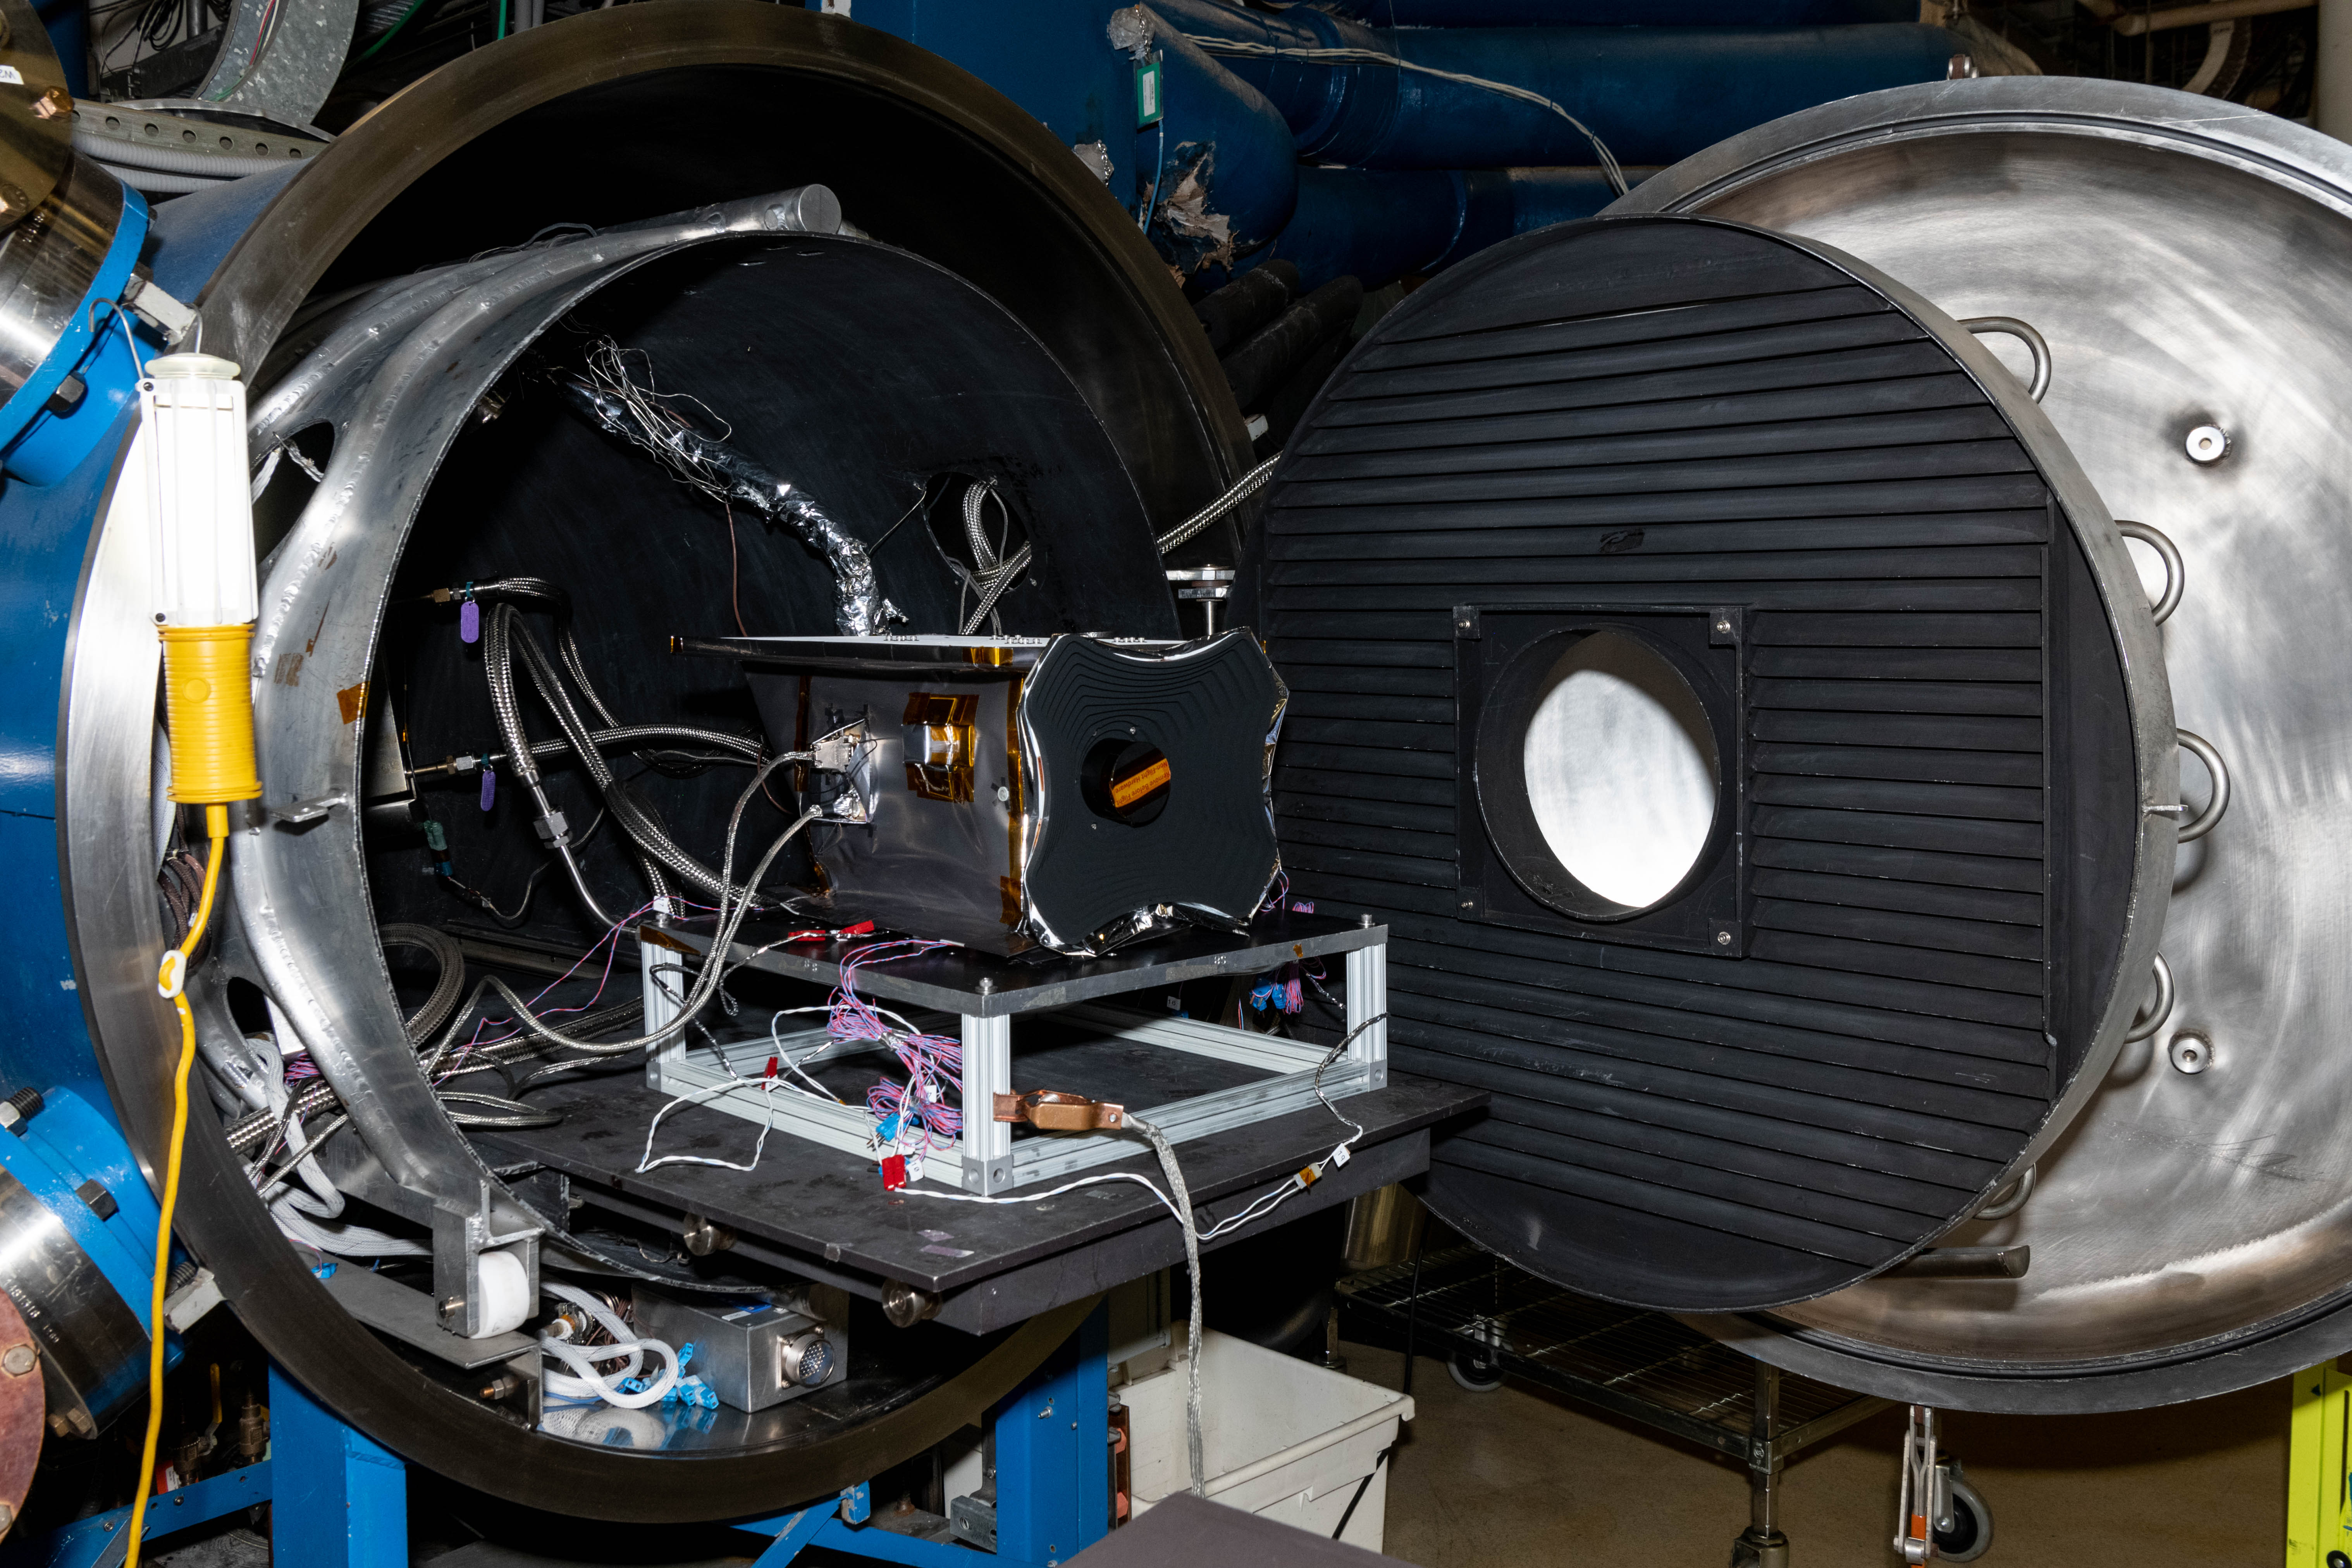

The Hyper-Angular Rainbow Polarimeter #2 (HARP2) instrument prior to thermal vacuum testing at NASA's Goddard Space Flight Center in Greenbelt Maryland on August 8th, 2022. HARP2 is one of three instruments on NASA's Plankton, Aerosol, Cloud, ocean Ecosystem (PACE) observatory, it was designed and built by UMBC's Earth and Space Institute.

Credit: NASA / Katie Mellos